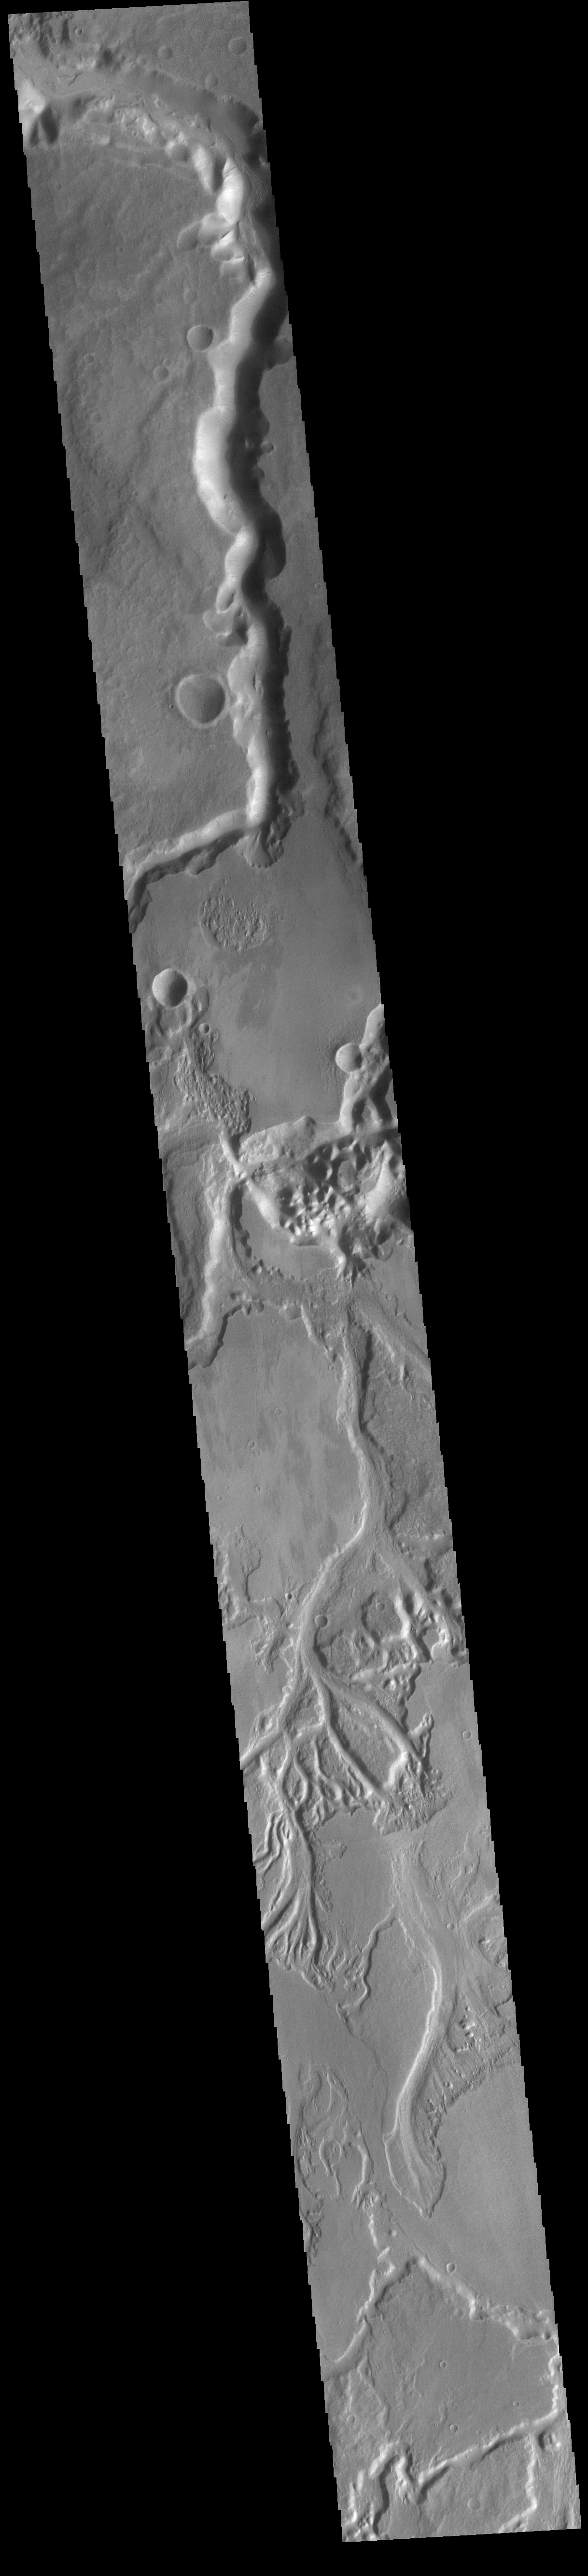

Sabis and Minio Valles

The extensive channel system seen is this VIS image include parts of both Sabis Vallis and Minio Vallis. The valles are just two of many channels that flow northward thru Terra Sirenum to empty into Amazonis Planitia. Sabis Vallis is 206km long (128 miles) and Minio Vallis is 88km long (55 miles). Both channels are located west of the much larger Mangala Valles.

Credit: NASA/JPL-Caltech/ASU